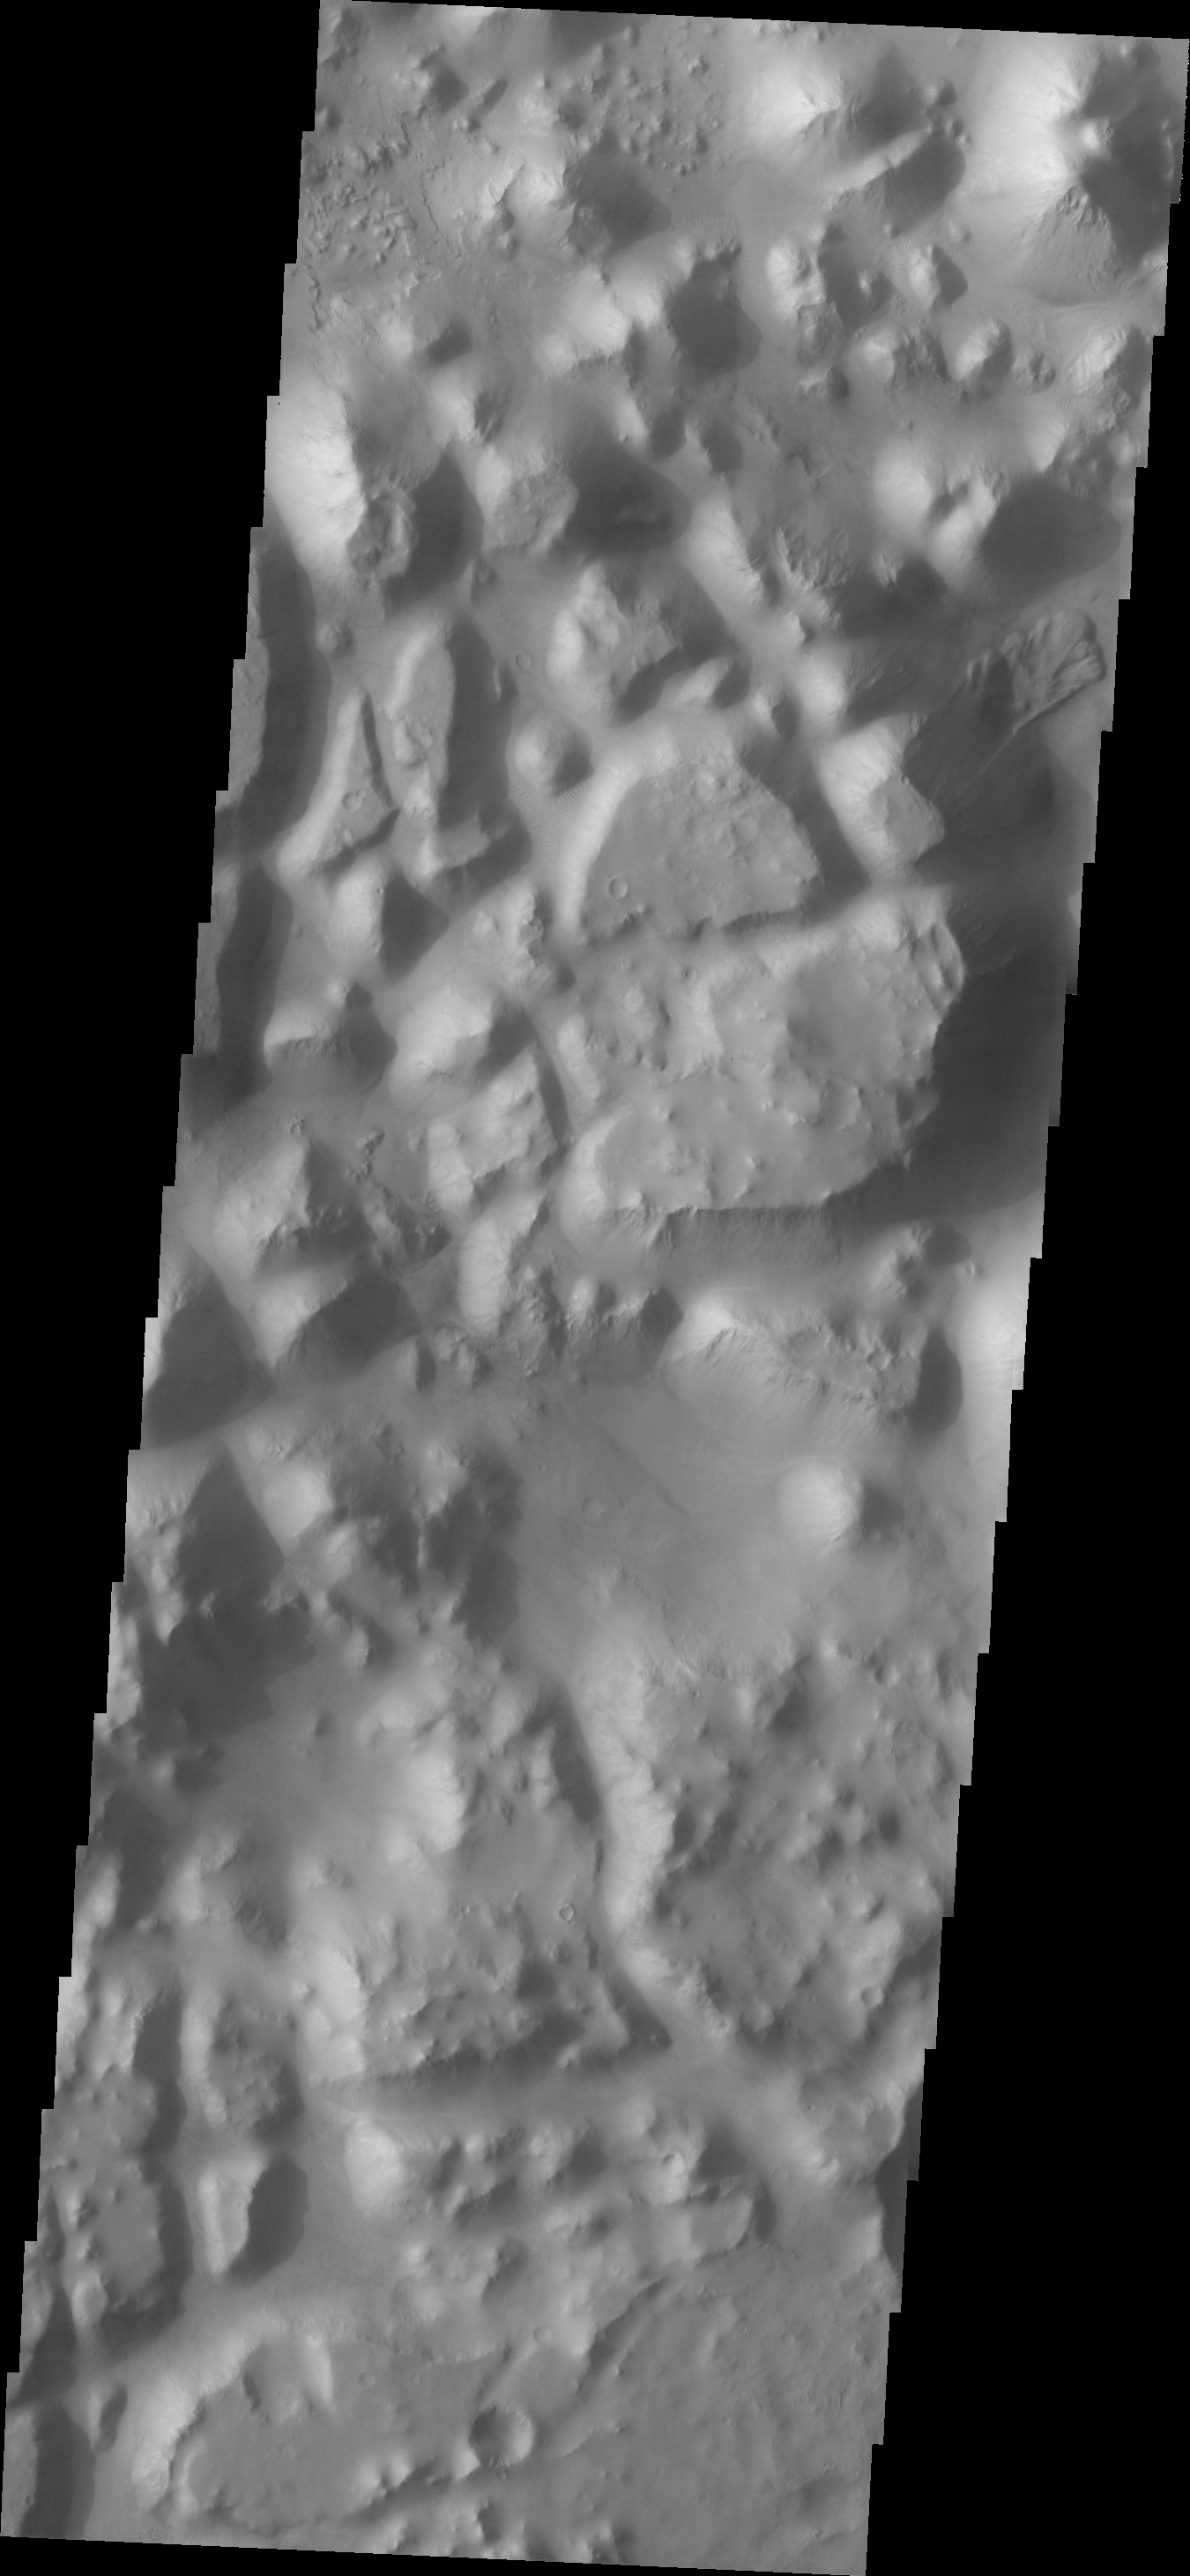

Iani Chaos

This VIS image shows a small portion of Iani Chaos. A landslide is present in the upper right side of the image.

Image information: VIS instrument. Latitude -0.8N, Longitude 343.7E. 18 meter/pixel resolution.

Please see the THEMIS Data Citation Note for details on crediting THEMIS images.

Note: this THEMIS visual image has not been radiometrically nor geometrically calibrated for this preliminary release. An empirical correction has been performed to remove instrumental effects. A linear shift has been applied in the cross-track and down-track direction to approximate spacecraft and planetary motion. Fully calibrated and geometrically projected images will be released through the Planetary Data System in accordance with Project policies at a later time.

NASA’s Jet Propulsion Laboratory manages the 2001 Mars Odyssey mission for NASA’s Office of Space Science, Washington, D.C. The Thermal Emission Imaging System (THEMIS) was developed by Arizona State University, Tempe, in collaboration with Raytheon Santa Barbara Remote Sensing. The THEMIS investigation is led by Dr. Philip Christensen at Arizona State University. Lockheed Martin Astronautics, Denver, is the prime contractor for the Odyssey project, and developed and built the orbiter. Mission operations are conducted jointly from Lockheed Martin and from JPL, a division of the California Institute of Technology in Pasadena.

Credit: NASA/JPL/ASU